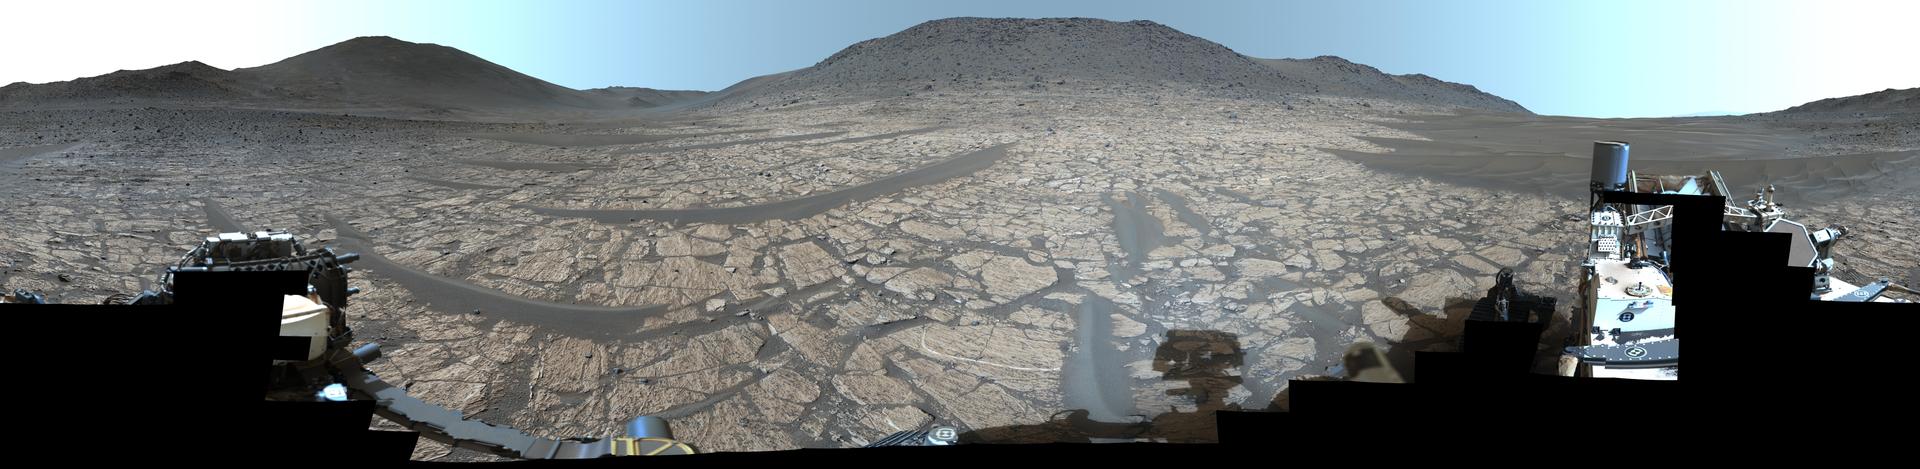

Perseverance Captures ‘Bright Angel’ in 360 Degrees

High resolution version, 54000 x 13200 pixels (.jpg, 493 MB)

NASA’s Perseverance Mars rover used its Mastcam-Z instrument to capture this 360-degree view of a region on Mars called “Bright Angel,” where an ancient river flowed billions of years ago. The panorama was captured on June 12, 2024, the 1,178th Martian day, or sol, of the mission, and is made up of 346 individual images that were stitched together after being sent back to Earth. The color has been enhanced to bring out subtle details.

It was not far from here that the rover took a sample at a rock dubbed “Cheyava Falls,” finding one of the most exciting discoveries of the mission thus far. Cheyava Falls is slightly right of center, about 361 feet (110 meters) from the rover.

Also visible is Perseverance itself, though not all of the rover was imaged in this panorama. The rover’s mast, or “head,” is visible in silhouette at bottom center.

Arizona State University leads the operations of the Mastcam-Z instrument, working in collaboration with Malin Space Science Systems in San Diego, on the design, fabrication, testing, and operation of the cameras, and in collaboration with the Niels Bohr Institute of the University of Copenhagen on the design, fabrication, and testing of the calibration targets.

A key objective for Perseverance’s mission on Mars is astrobiology, including the search for signs of ancient microbial life. The rover is also characterizing the planet’s geology and past climate, which paves the way for human exploration of the Red Planet. NASA’s Jet Propulsion Laboratory, which is managed for the agency by Caltech in Pasadena, California, built and manages operations of the Perseverance rover.

Credit: NASA/JPL-Caltech/ASU/MSSS